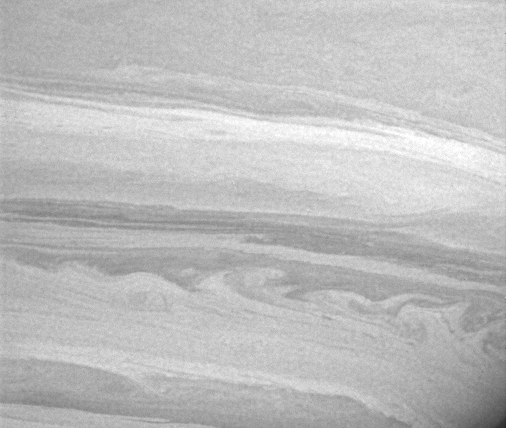

Going with the Flow

Lanes of cold gas in Saturn’s mostly hydrogen atmosphere brush past each other, often creating spectacular patterns like those seen here. The whirling shapes near the bottom of this view suggest turbulent interactions between latitudinal regions of different densities moving at different speeds, while the long, linear shapes in the lanes above suggest more stable conditions in the flow there.

The image of Saturn’s southern hemisphere was taken with the Cassini spacecraft narrow angle camera on Dec. 5, 2004, at a distance of approximately 3.4 million kilometers (2.1 million miles) from Saturn through a filter sensitive to wavelengths of infrared light centered at 727 nanometers. The image scale is 40 kilometers (25 miles) per pixel. Contrast was enhanced to aid visibility of features in the atmosphere.

The Cassini-Huygens mission is a cooperative project of NASA, the European Space Agency and the Italian Space Agency. The Jet Propulsion Laboratory, a division of the California Institute of Technology in Pasadena, manages the mission for NASA’s Science Mission Directorate, Washington, D.C. The Cassini orbiter and its two onboard cameras were designed, developed and assembled at JPL. The imaging team is based at the Space Science Institute, Boulder, Colo.

Credit: NASA/JPL/Space Science Institute